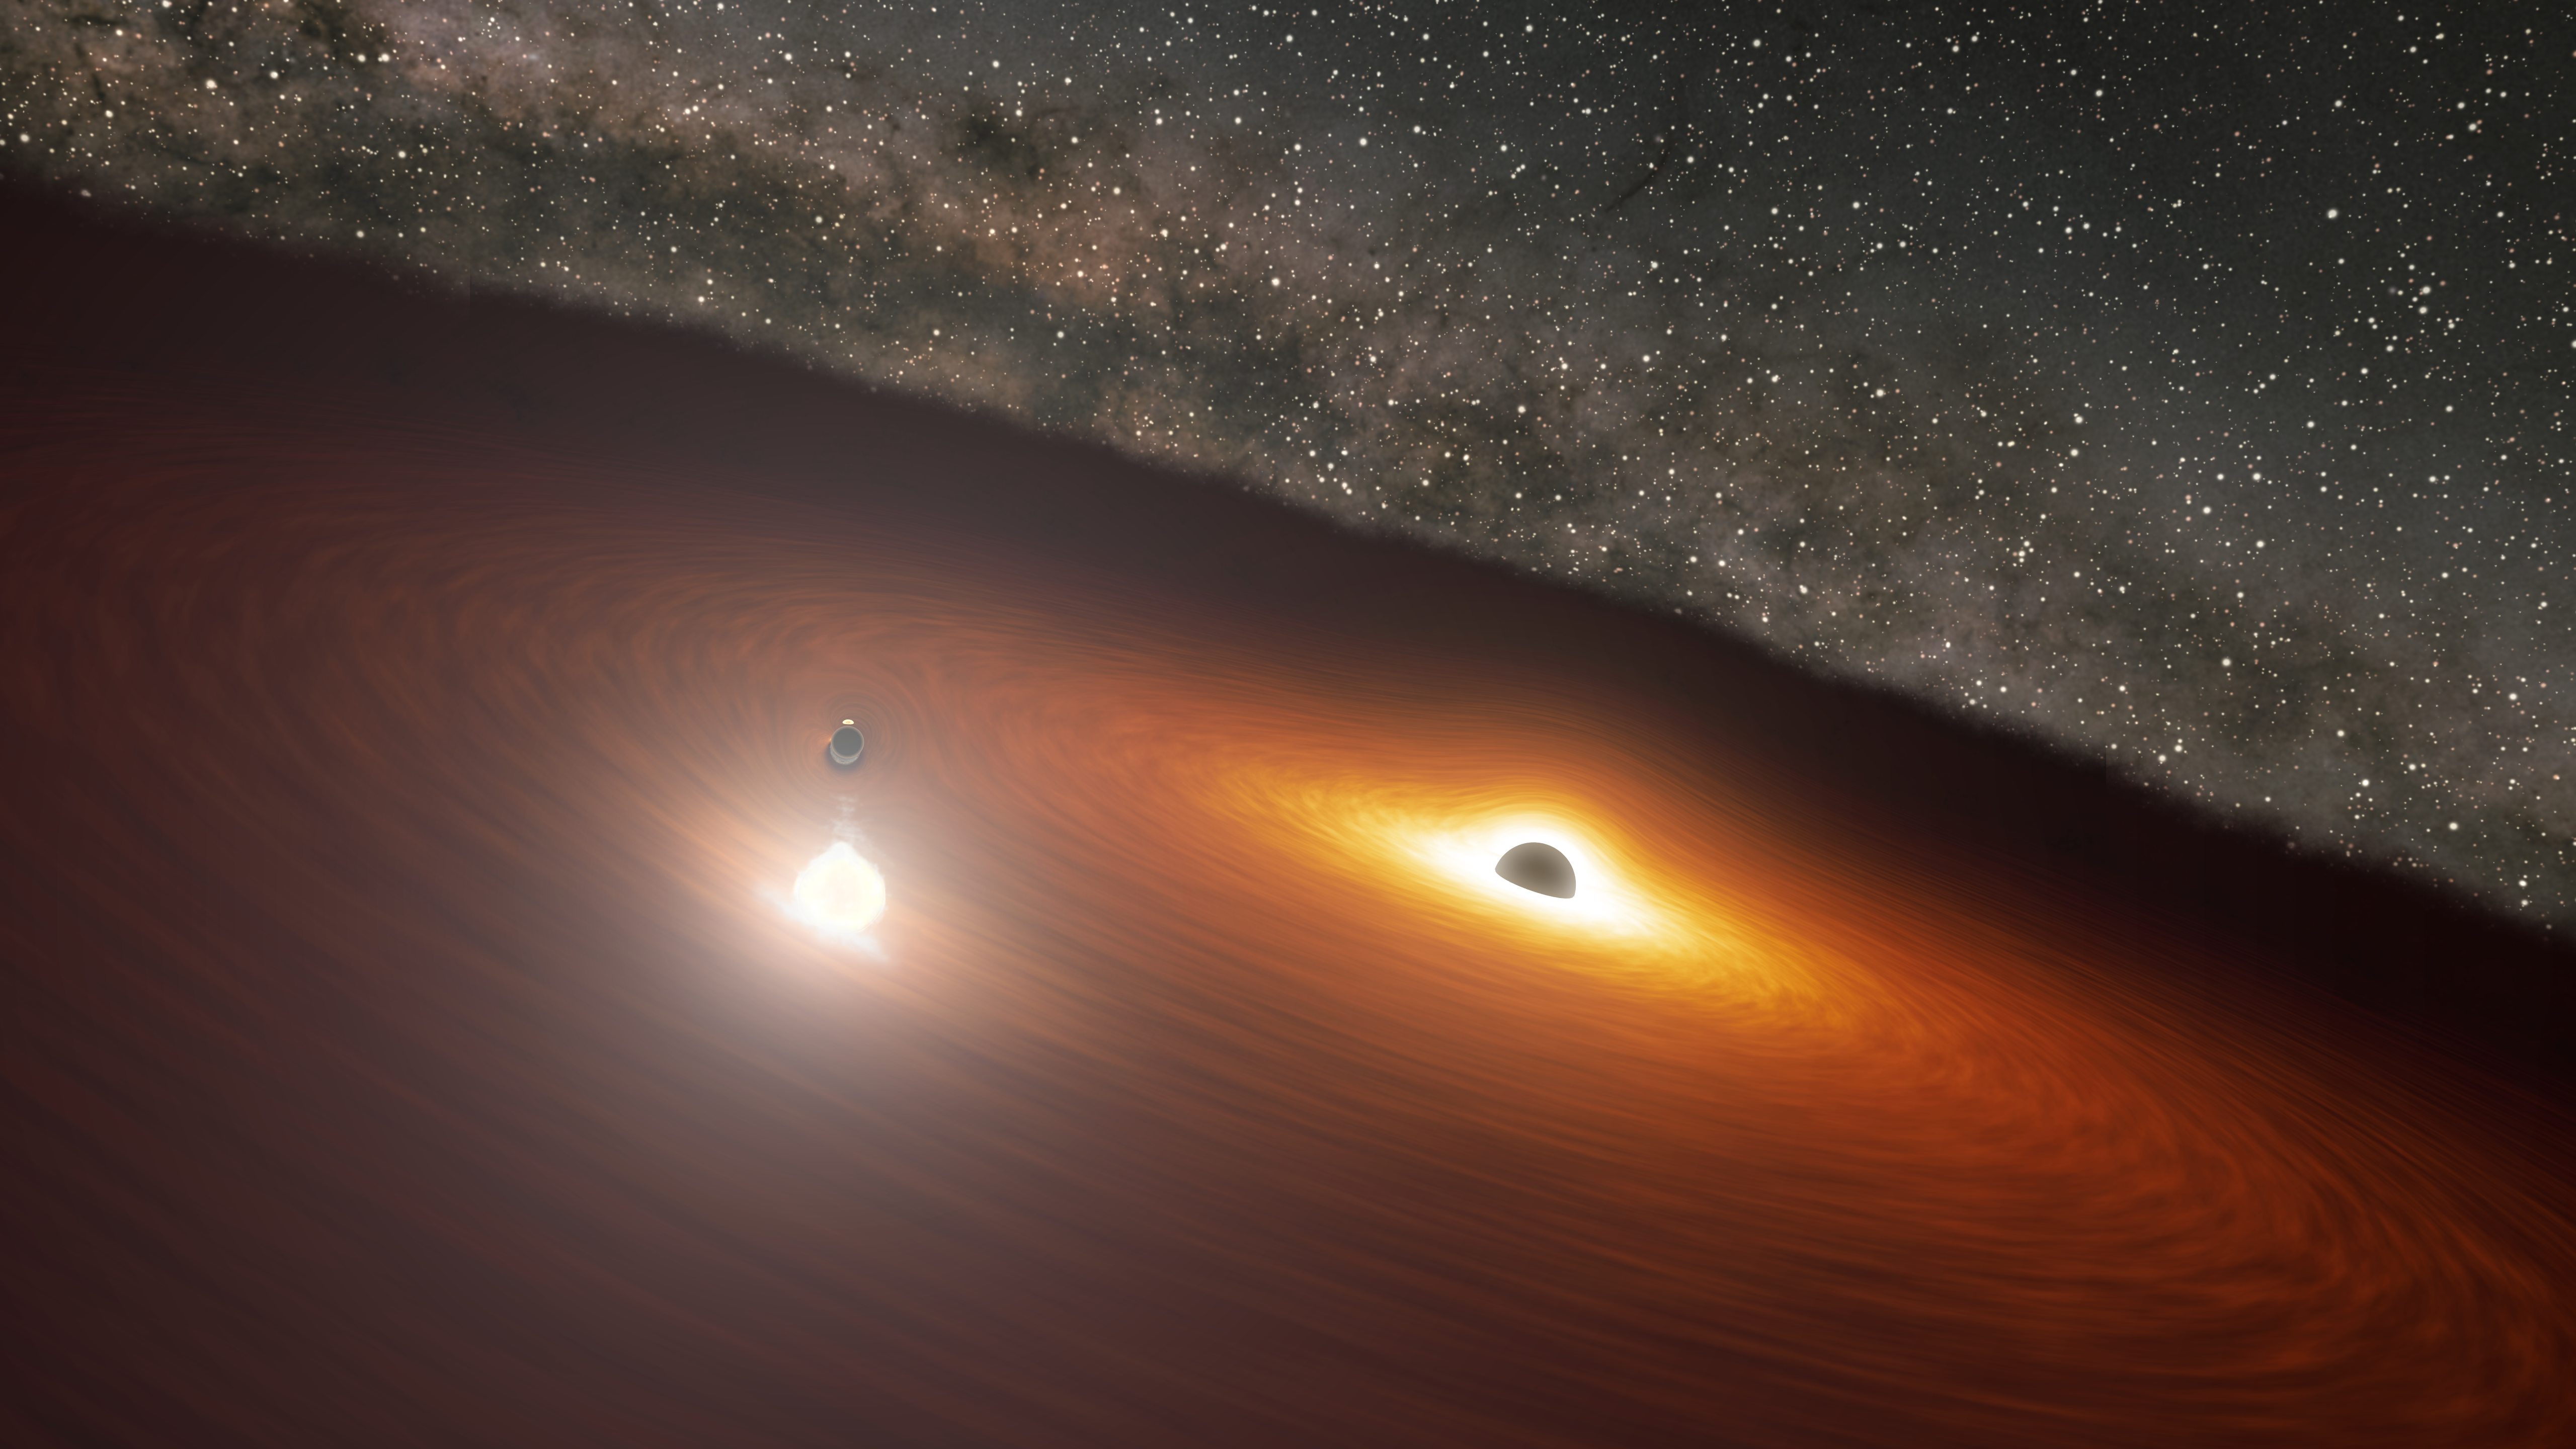

Black Hole Disk Flare in Galaxy OJ 287

This artwork shows two massive black holes in the OJ 287 galaxy. The smaller black hole orbits the larger one, which remains stationary and is surrounded by a disk of gas. When the smaller black hole crashes through the disk, it produces a flare brighter than 1 trillion stars. But the smaller black hole's orbit is elongated and moving relative to the disk, causing the flares to occur irregularly.

Credit: NASA/JPL-Caltech/R. Hurt (IPAC)